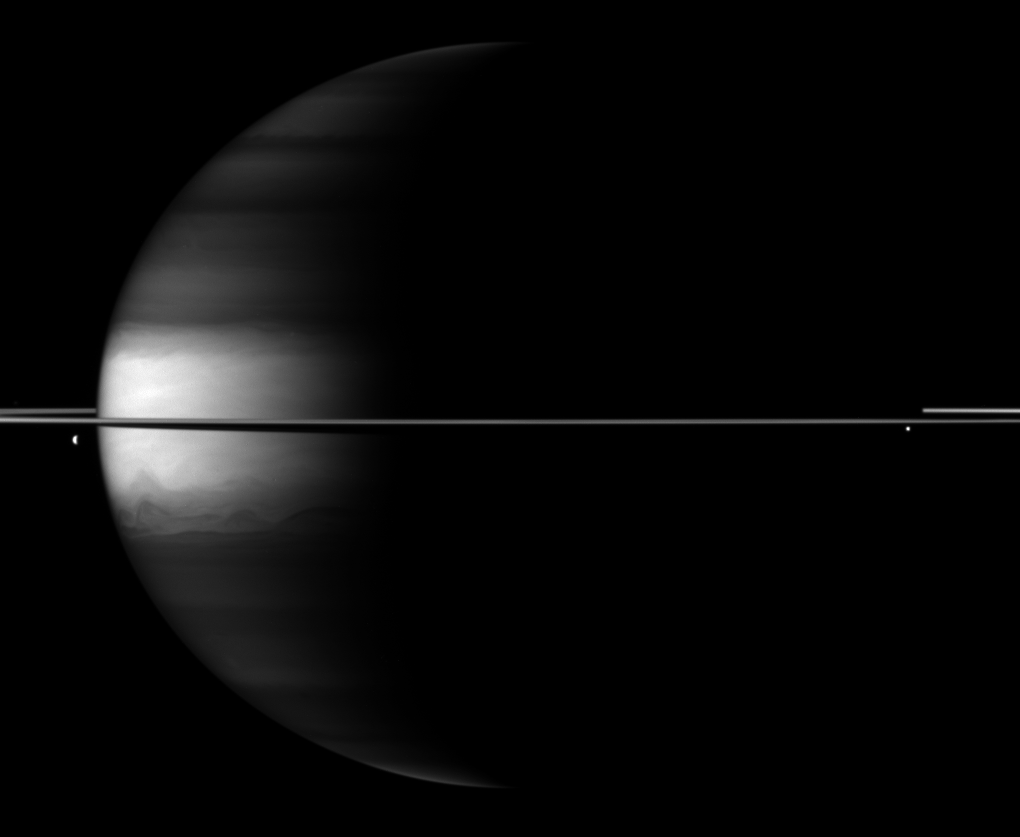

Brightness Bucks the Dark

Dramatic differences between dark and light embellish this Cassini spacecraft image of Saturn, its rings and its moons Dione and Enceladus.

Saturn’s northern and southern latitudes appear dark in this image because of the camera filter used. This view uses a spectral filter sensitive to absorption of certain wavelengths of light by methane in Saturn’s atmosphere. The cloud tops in the northern and southern latitudes are at a slightly greater depth than in the equatorial region, and are underneath a layer of methane. This means that light travels along a longer path compared to the equatorial region as it enters the atmosphere, reflects off the cloud tops, and returns through the upper atmosphere to enter the camera. The light at near-infrared wavelengths thus passes through more light-absorbing methane at the northern and southern latitudes than at the equator, and so these latitudes are darker.

Dione (1,123 kilometers, or 698 miles across) can be seen on the left of the image. Enceladus (504 kilometers, or 313 miles across) is visible on the right.

This view looks toward the northern, sunlit side of the rings from just above the ringplane.

The image was taken with the Cassini spacecraft wide-angle camera on Oct. 21, 2009 using a spectral filter sensitive to wavelengths of near-infrared light centered at 890 nanometers. The view was obtained at a distance of approximately 2.5 million kilometers (1.6 million miles) from Saturn and at a Sun-Saturn-spacecraft, or phase, angle of 104 degrees. Image scale is 143 kilometers (89 miles) per pixel.

The Cassini-Huygens mission is a cooperative project of NASA, the European Space Agency and the Italian Space Agency. The Jet Propulsion Laboratory, a division of the California Institute of Technology in Pasadena, manages the mission for NASA’s Science Mission Directorate, Washington, D.C. The Cassini orbiter and its two onboard cameras were designed, developed and assembled at JPL. The imaging operations center is based at the Space Science Institute in Boulder, Colo.

Credit: NASA/JPL/Space Science Institute